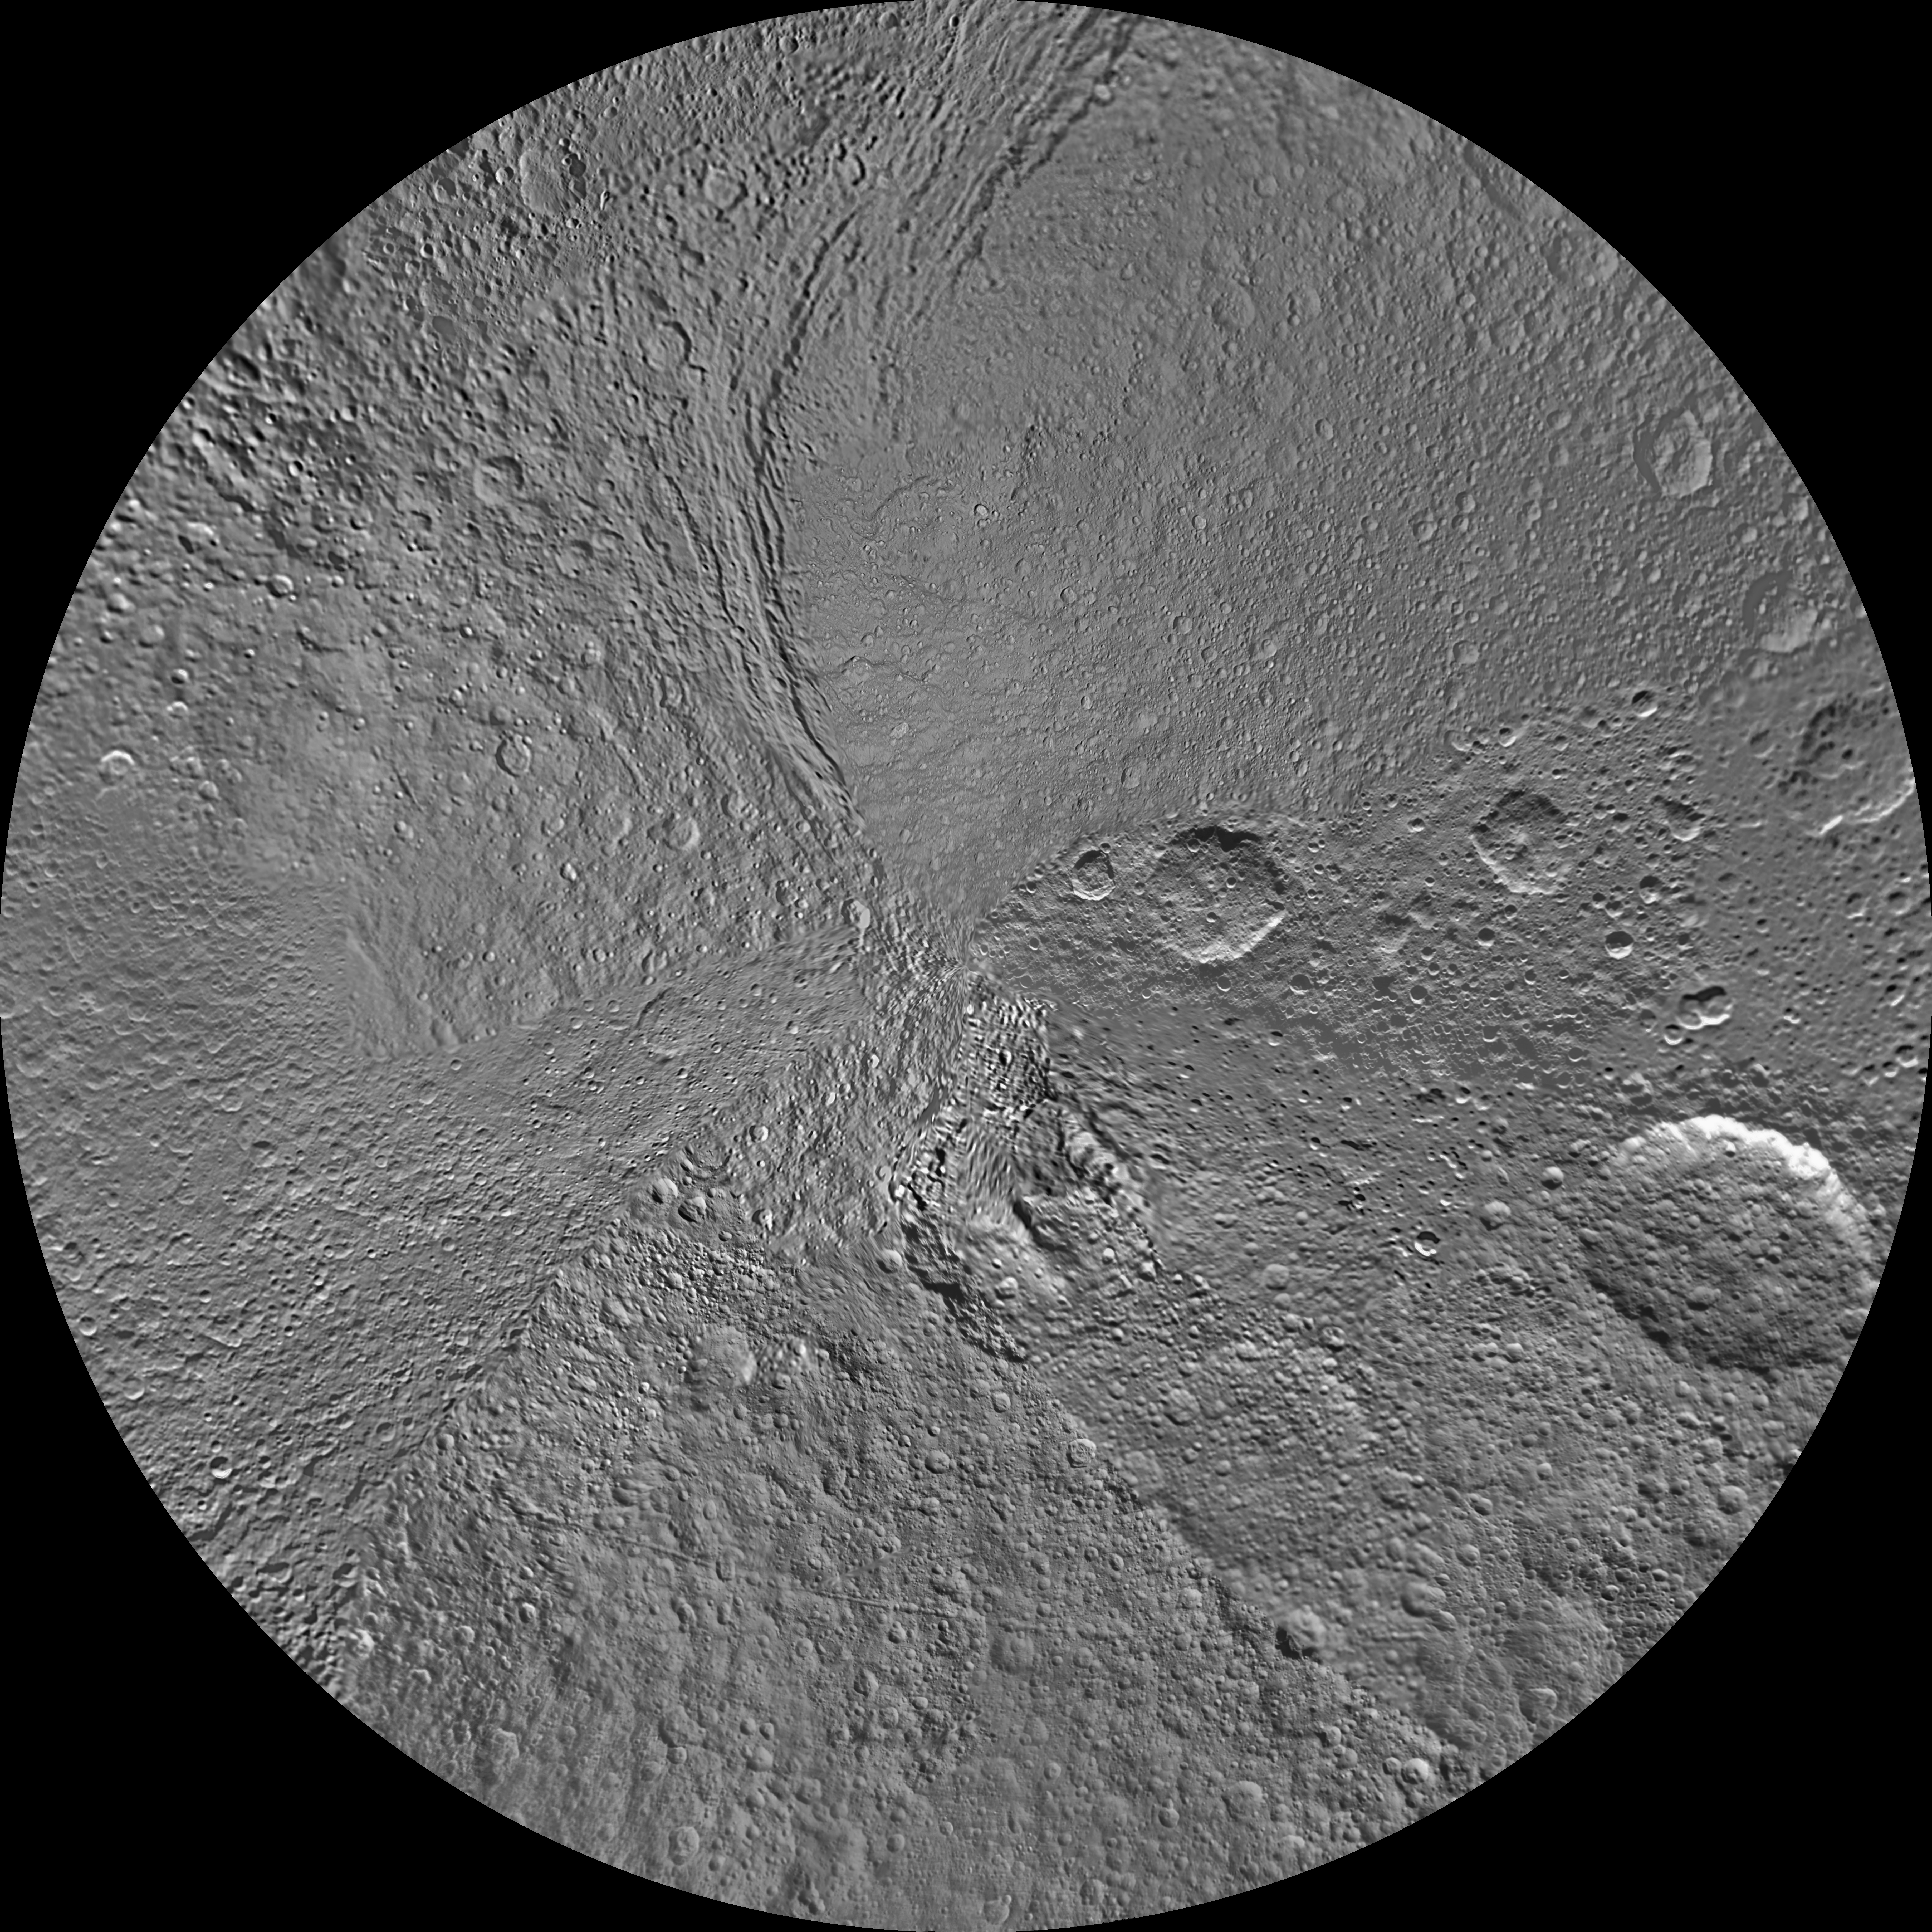

Tethys South Polar Map – June 2012

The northern and southern hemispheres of Tethys are seen in these polar stereographic maps, mosaicked from the best-available Cassini images.

Each map is centered on one of the poles, and surface coverage extends to the equator. Grid lines show latitude and longitude in 30-degree increments. The scale in the full-size versions of these maps is 293 meters (960 feet) per pixel. The mean radius of Tethys used for projection of these maps is 536.3 kilometers (333.2 miles). These maps are updated versions of those released in February 2010. See PIA11698 and PIA11699.

The huge Odysseus Crater (450 kilometers or 280 miles across) can be seen in the upper left of the north pole map, in the northern latitudes between the leading hemisphere and anti-Saturn side of Tethys. The large Penelope Crater is shown in the lower right of south pole map, in the southern latitudes of the trailing hemisphere of Tethys. See PIA08149 to learn more.

The Cassini-Huygens mission is a cooperative project of NASA, the European Space Agency and the Italian Space Agency. The Jet Propulsion Laboratory, a division of the California Institute of Technology in Pasadena, manages the mission for NASA’s Science Mission Directorate, Washington, D.C. The Cassini orbiter and its two onboard cameras were designed, developed and assembled at JPL. The imaging operations center is based at the Space Science Institute in Boulder, Colo.

Credit: NASA/JPL-Caltech/Space Science Institute